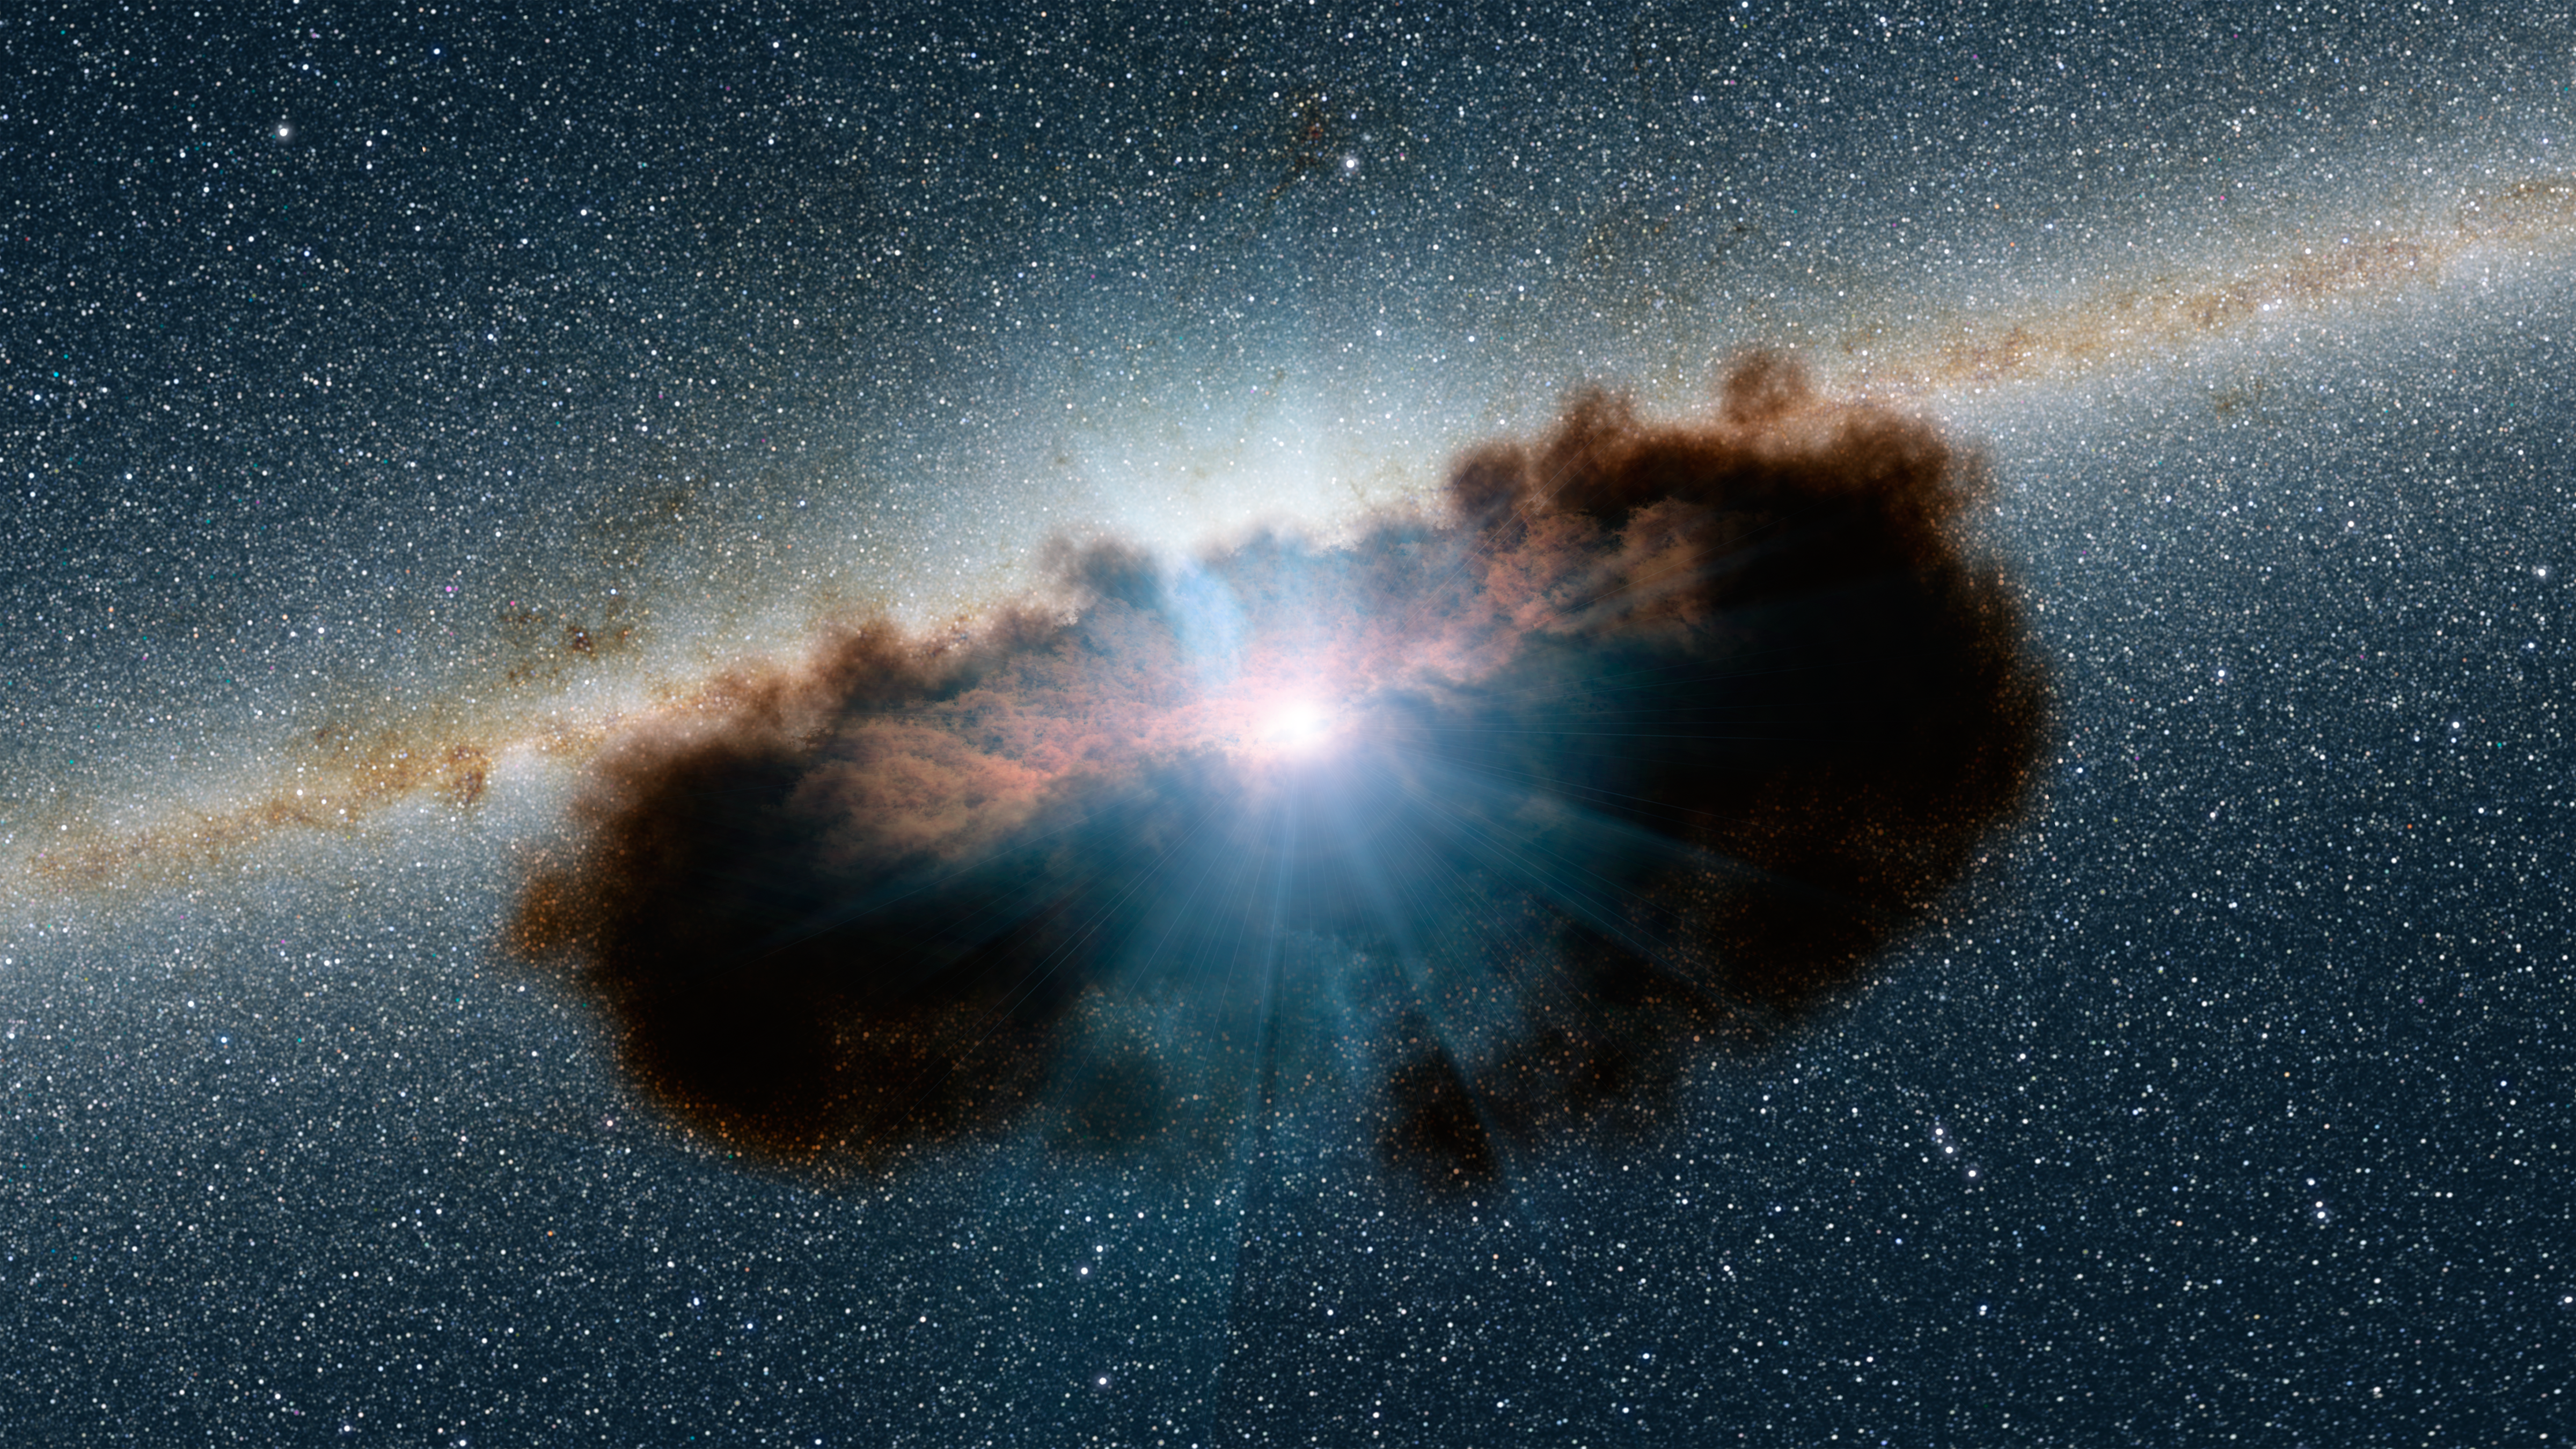

Hidden Lair Illustration

Artist illustration of a supermassive black hole. This active black hole is one of the most obscured known, meaning that it is surrounded by extremely thick clouds of gas and dust.

The NuSTAR data revealed that the torus of gas and dust surrounding the black hole, also referred to as a doughnut, is more clumpy than previously thought. Doughnuts around active, supermassive black holes were originally proposed in the mid-1980s to be smooth entities. More recently, researchers have been finding that doughnuts are not so smooth but have lumps. NuSTAR's latest finding shows that this is true for even the thickest of doughnuts.

Credit: NASA/JPL-Caltech